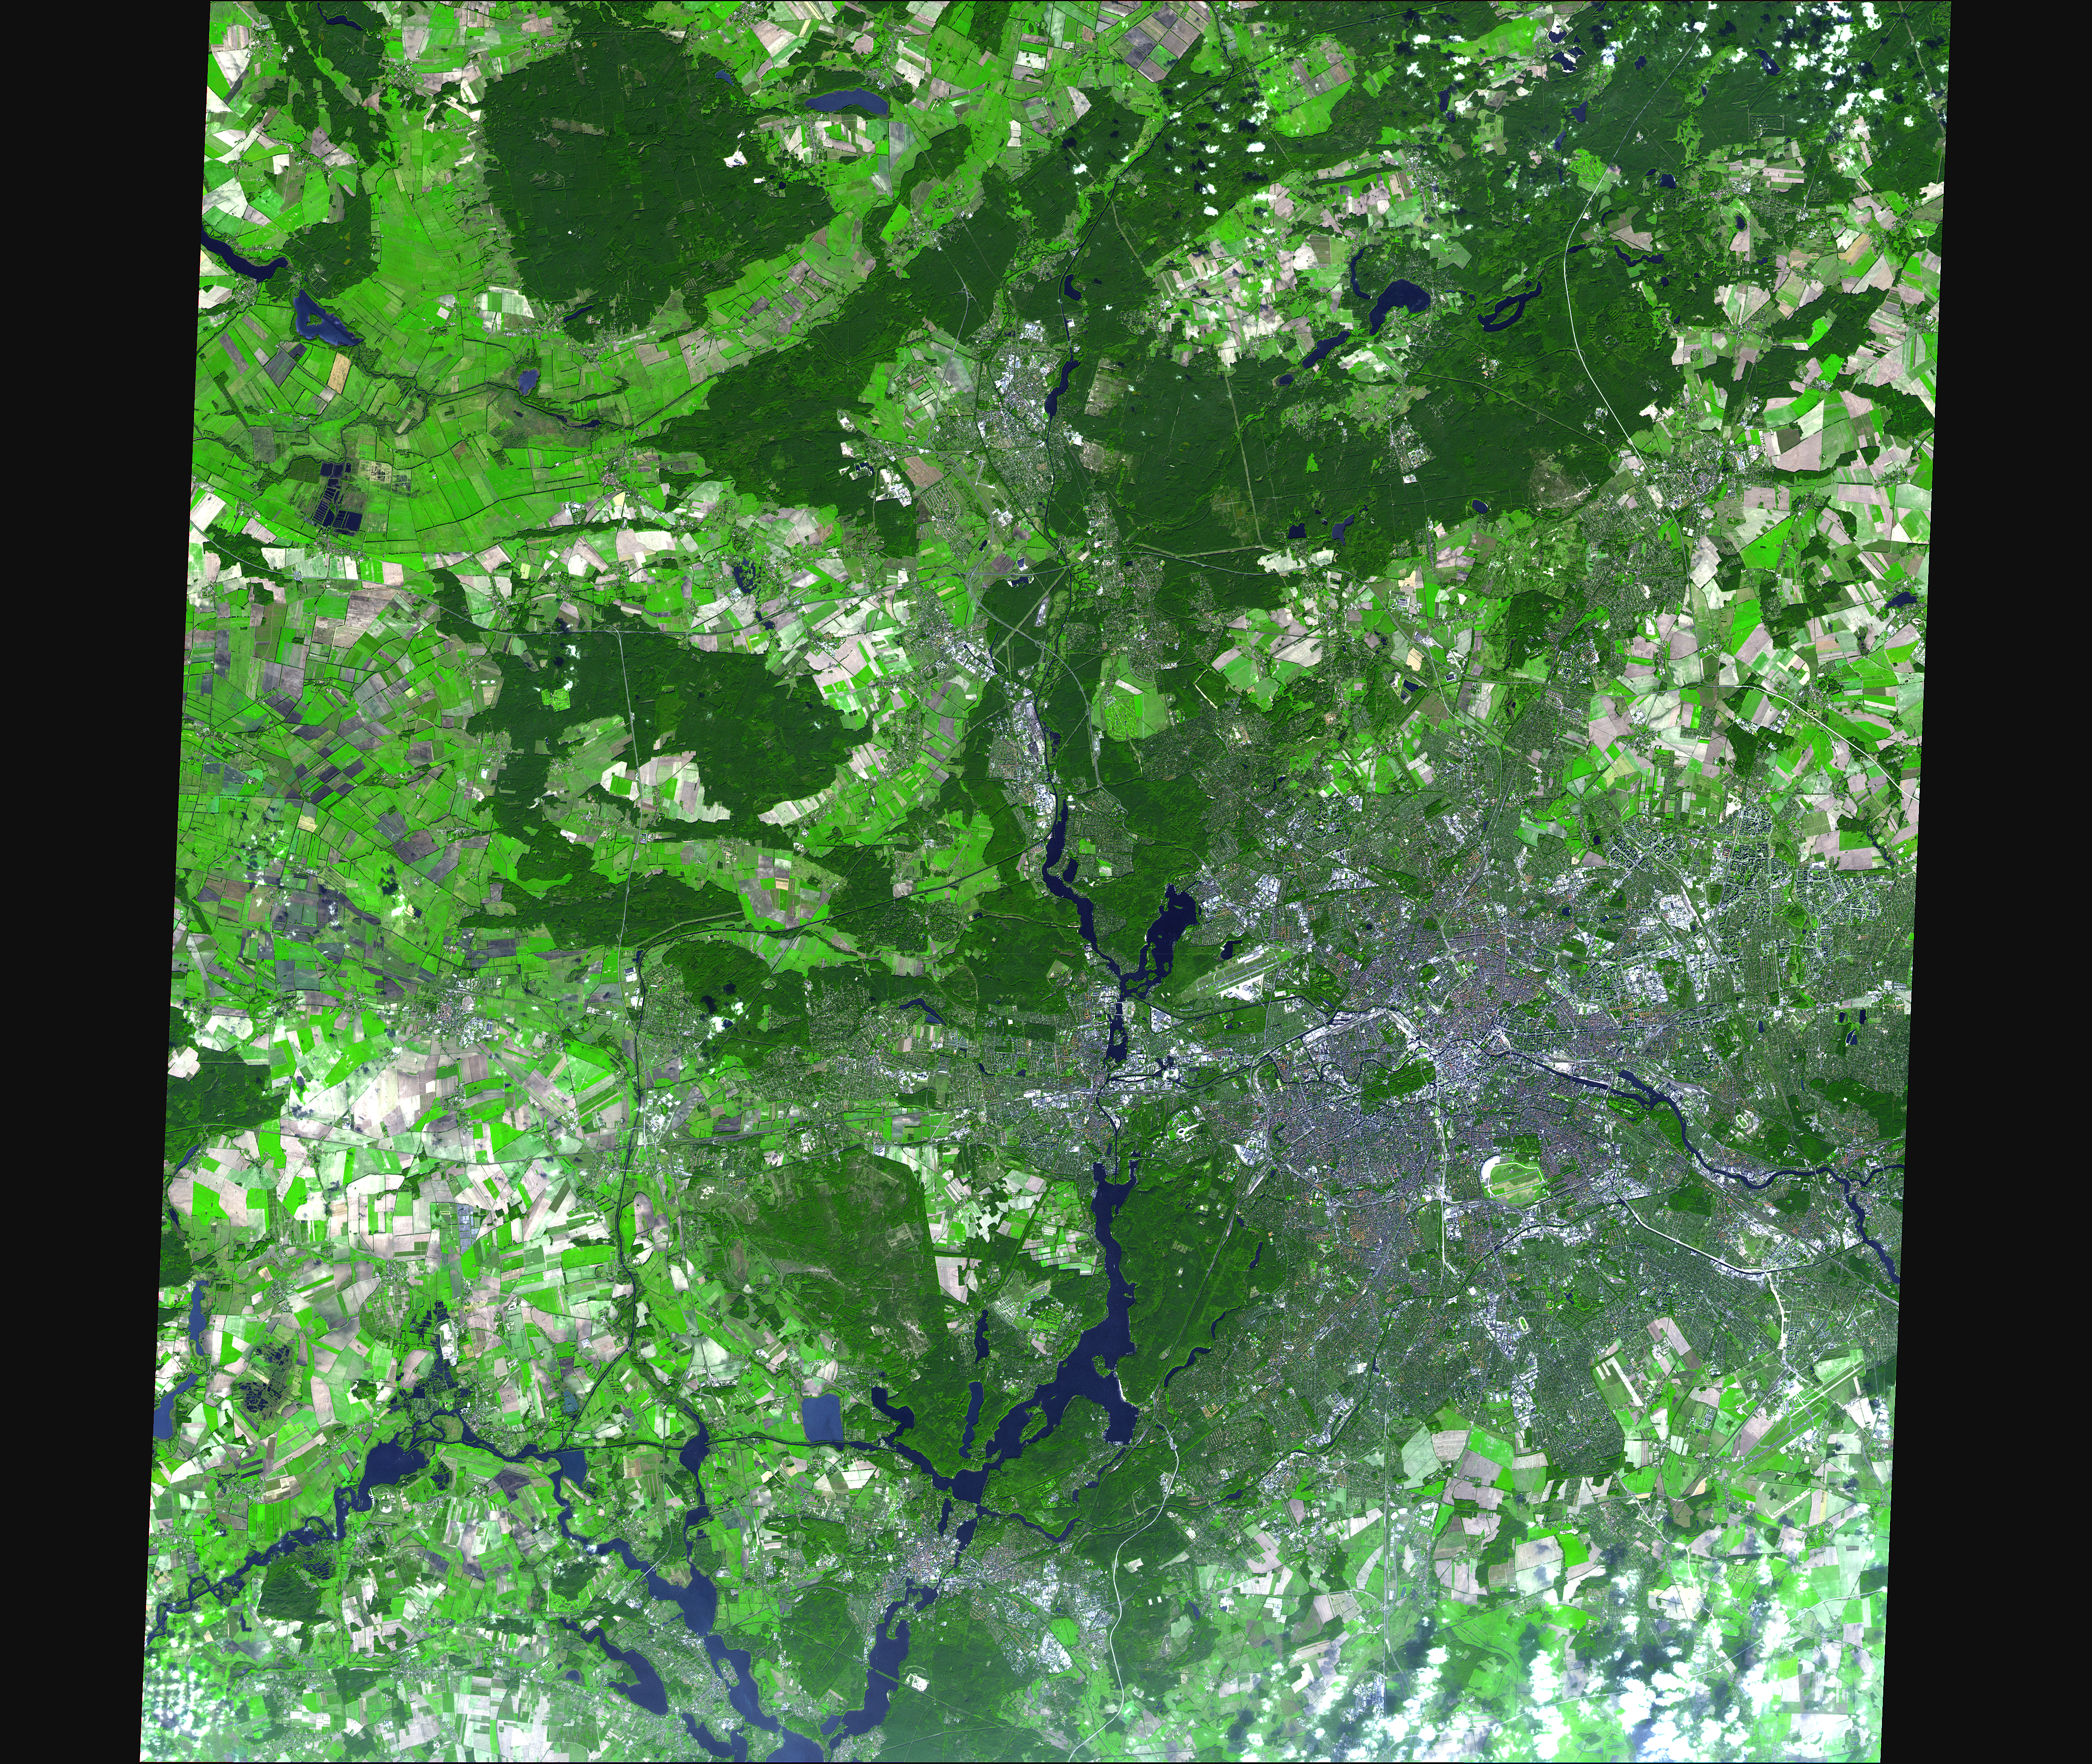

World Cup Final

On July 9, hundreds of millions of fans worldwide will be glued to their television sets watching the final match of the 2006 FIFA World Cup, played in Berlin’s Olympic stadium (Olympiastadion). The stadium was originally built for the 1936 Summer Olympics. The Olympic Stadium seats 76,000; its roof rises 68 meters over the seats and is made up of transparent panels that allow sunlight to stream in during the day.

With its 14 spectral bands from the visible to the thermal infrared wavelength region, and its high spatial resolution of 15 to 90 meters (about 50 to 300 feet), ASTER images Earth to map and monitor the changing surface of our planet.

ASTER is one of five Earth-observing instruments launched December 18, 1999, on NASA’s Terra satellite. The instrument was built by Japan’s Ministry of Economy, Trade and Industry. A joint U.S./Japan science team is responsible for validation and calibration of the instrument and the data products.

The broad spectral coverage and high spectral resolution of ASTER provides scientists in numerous disciplines with critical information for surface mapping, and monitoring of dynamic conditions and temporal change. Example applications are: monitoring glacial advances and retreats; monitoring potentially active volcanoes; identifying crop stress; determining cloud morphology and physical properties; wetlands evaluation; thermal pollution monitoring; coral reef degradation; surface temperature mapping of soils and geology; and measuring surface heat balance.

The U.S. science team is located at NASA’s Jet Propulsion Laboratory, Pasadena, Calif. The Terra mission is part of NASA’s Science Mission Directorate.

Size: 12.1 by 15.9 kilometers (7.5 by 9.5 miles)
Location: 52.5 degrees North latitude, 13.3 degrees East longitude
Orientation: North at top
Image Data: ASTER bands 3, 2, and 1
Original Data Resolution: 15 meters (49.2 feet)
Dates Acquired: October 15, 2005

Credit: NASA/GSFC/METI/ERSDAC/JAROS, and U.S./Japan ASTER Science Team